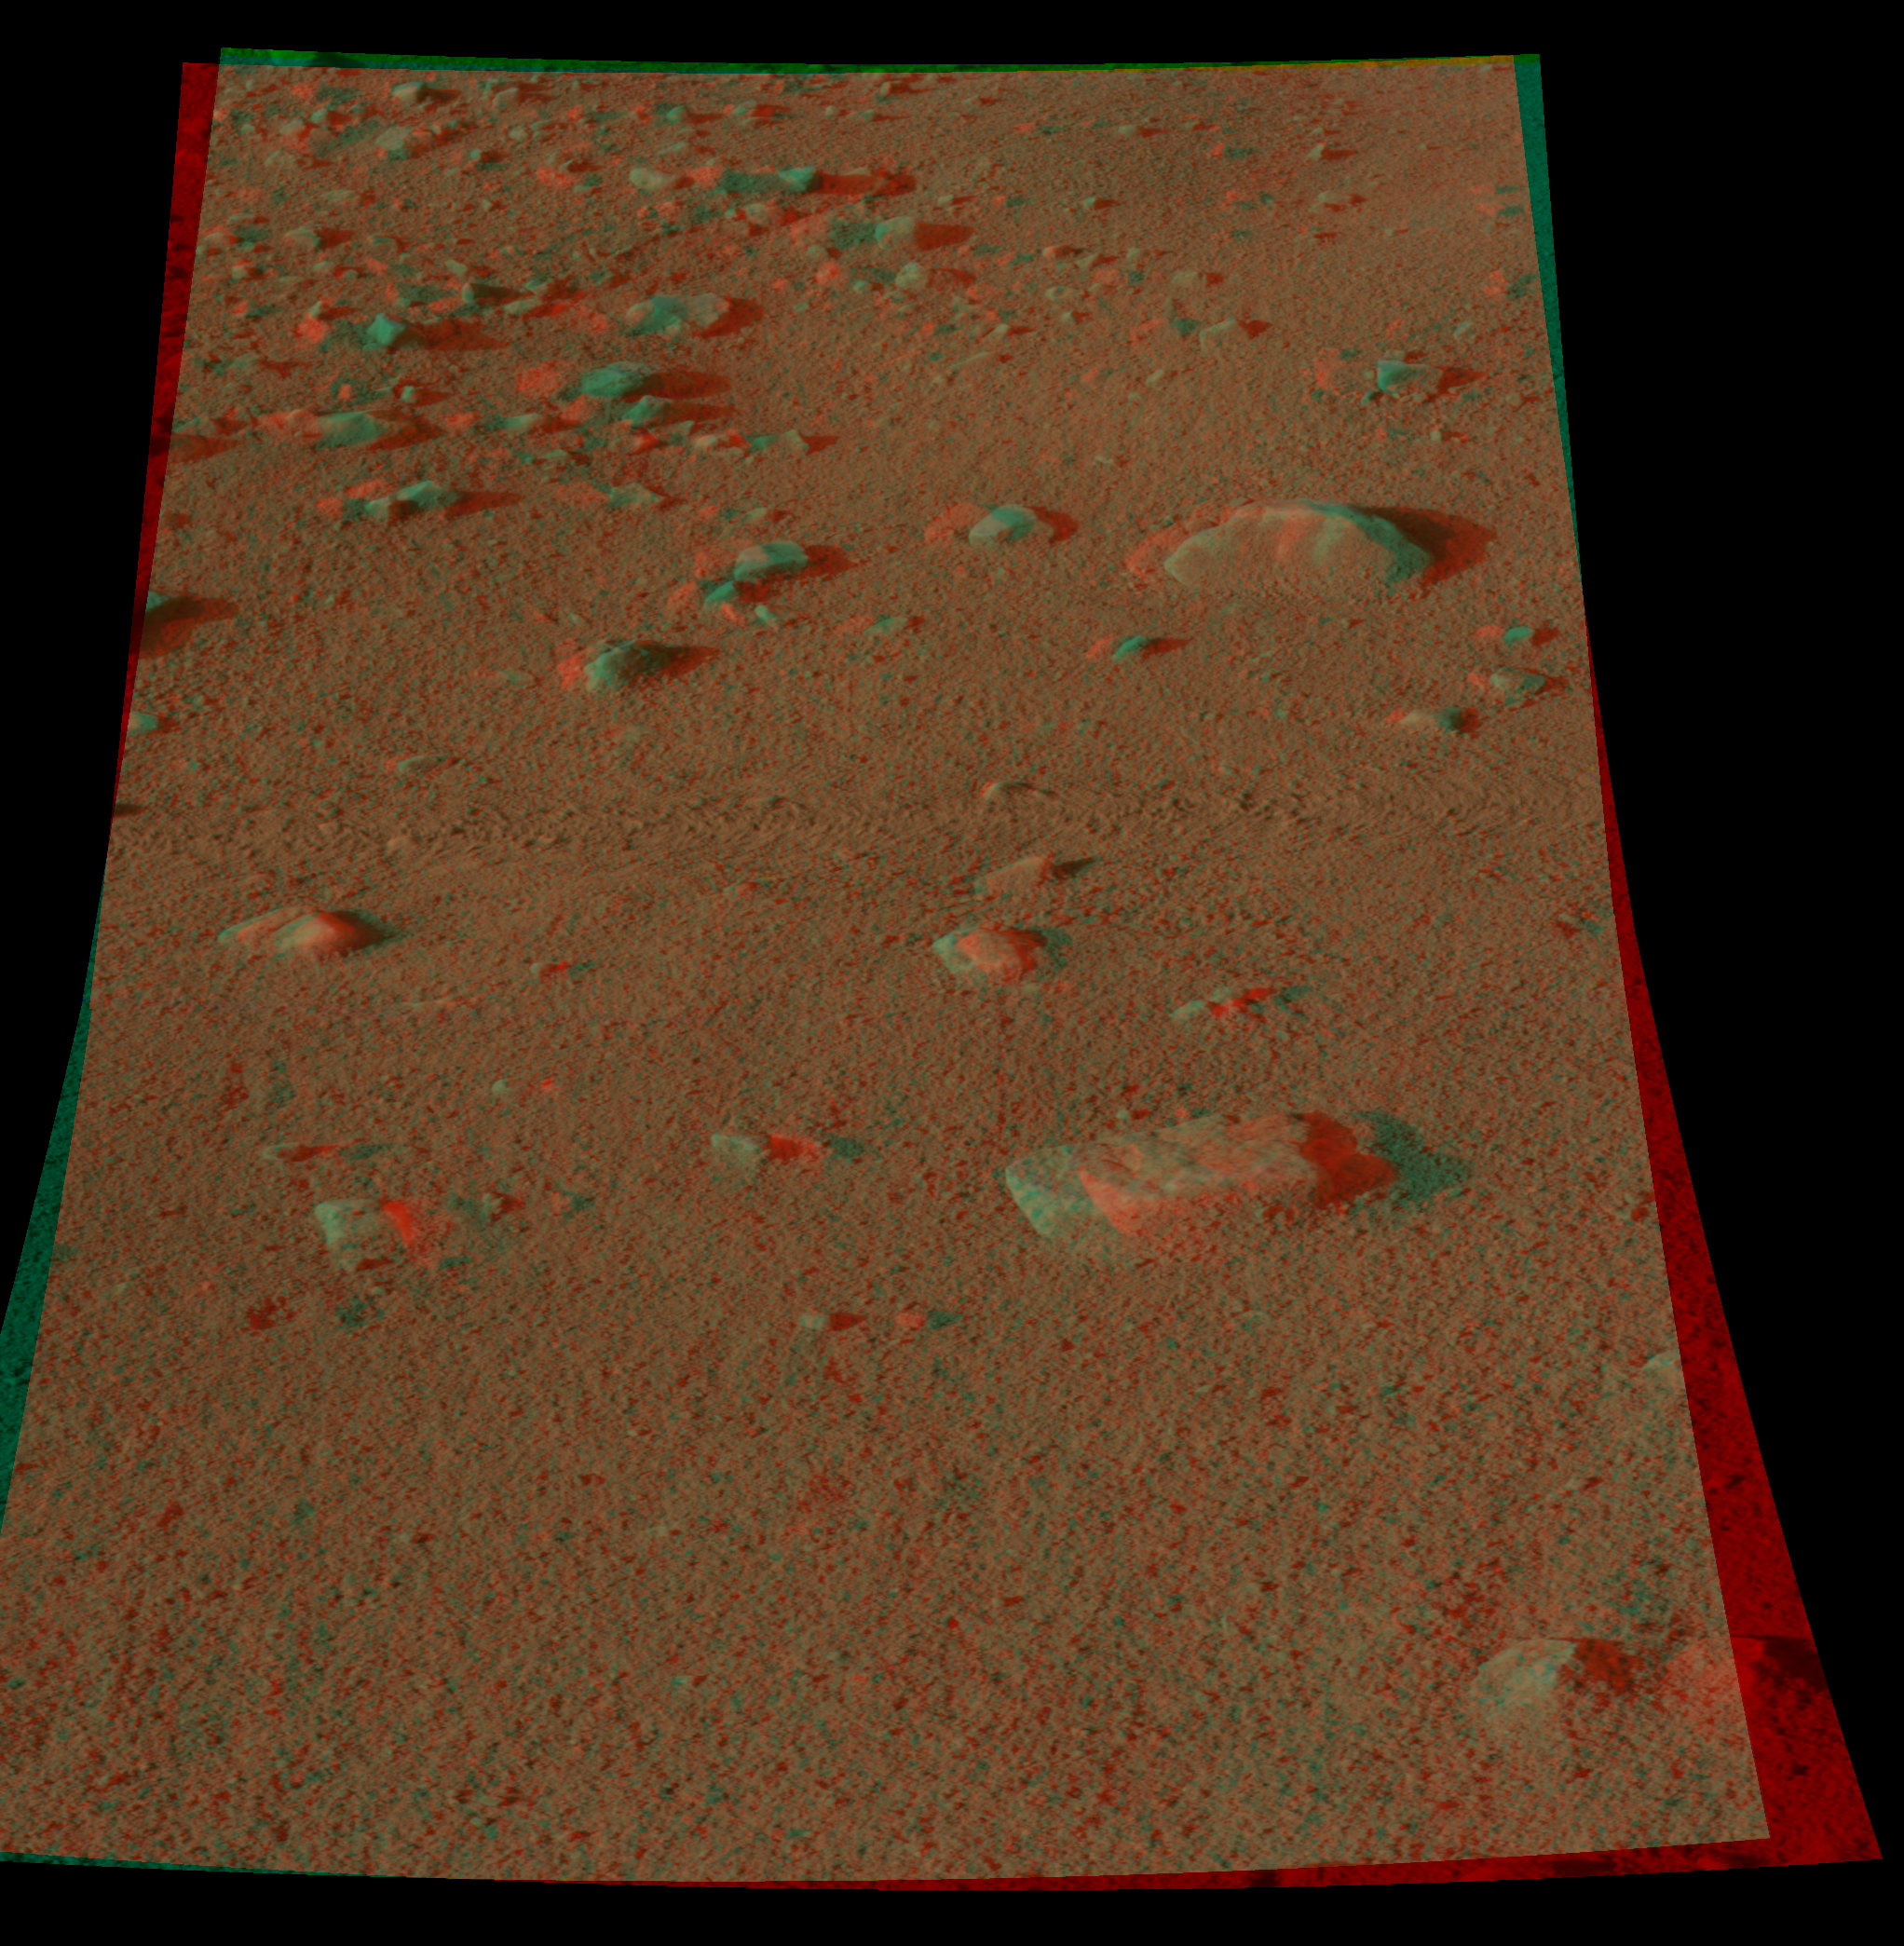

Martian Surface as Seen by Phoenix

This colorglyph, acquired by NASA’s Phoenix Lander’s Surface Stereo Imager on Sol 8, the eighth Martian day of the mission (June 2, 2008), shows a stereoscopic 3D view of the Martian surface near the lander. This area is part of Phoenix’s workplace and is informally called “Wonderland.”

The Phoenix Mission is led by the University of Arizona, Tucson, on behalf of NASA. Project management of the mission is by NASA’s Jet Propulsion Laboratory, Pasadena, Calif. Spacecraft development is by Lockheed Martin Space Systems, Denver.

Photojournal Note: As planned, the Phoenix lander, which landed May 25, 2008 23:53 UTC, ended communications in November 2008, about six months after landing, when its solar panels ceased operating in the dark Martian winter.

Credit: NASA/JPL-Caltech/University of Arizona/Texas A&M University